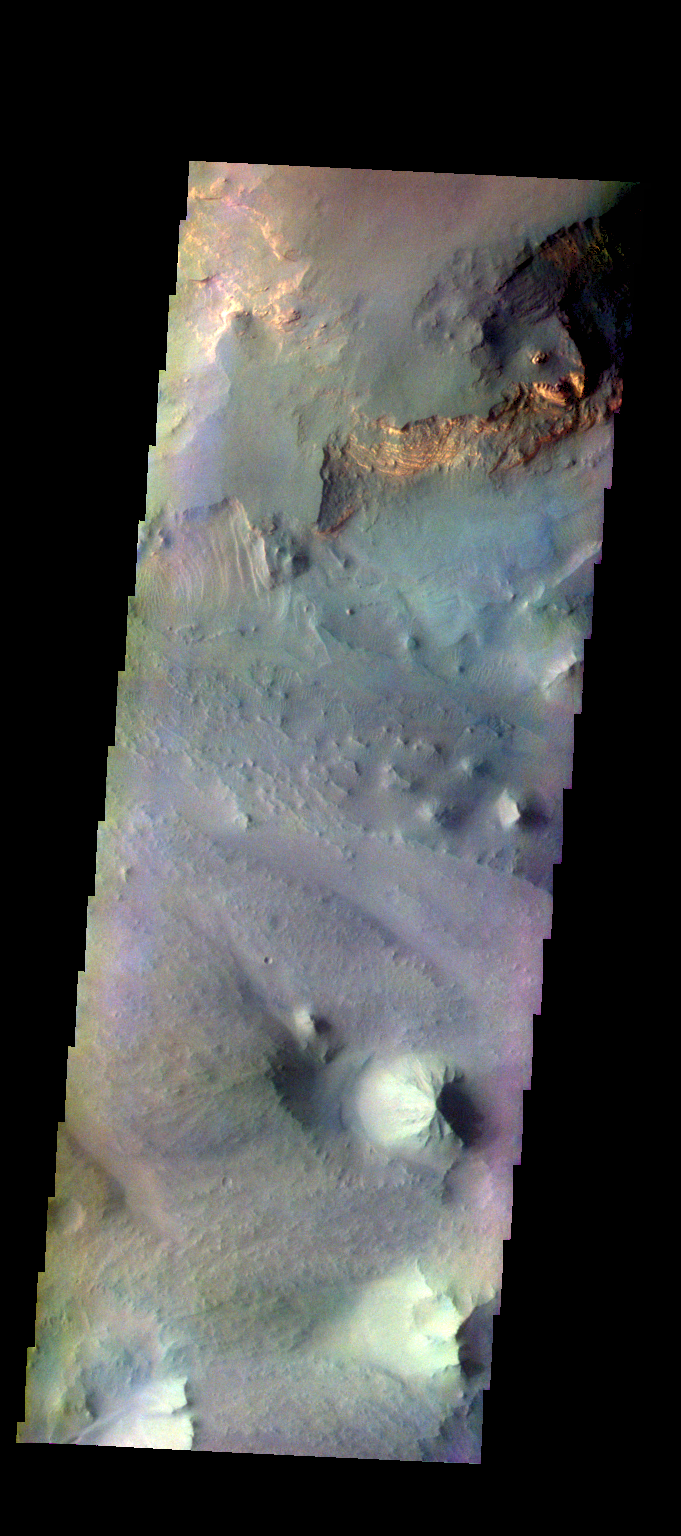

Eos Chasma – False Color

The THEMIS camera contains 5 filters. The data from different filters can be combined in multiple ways to create a false color image. These false color images may reveal subtle variations of the surface not easily identified in a single band image. Today’s false color image shows part of Eos Chasma.

Credit: NASA/JPL-Caltech/ASU